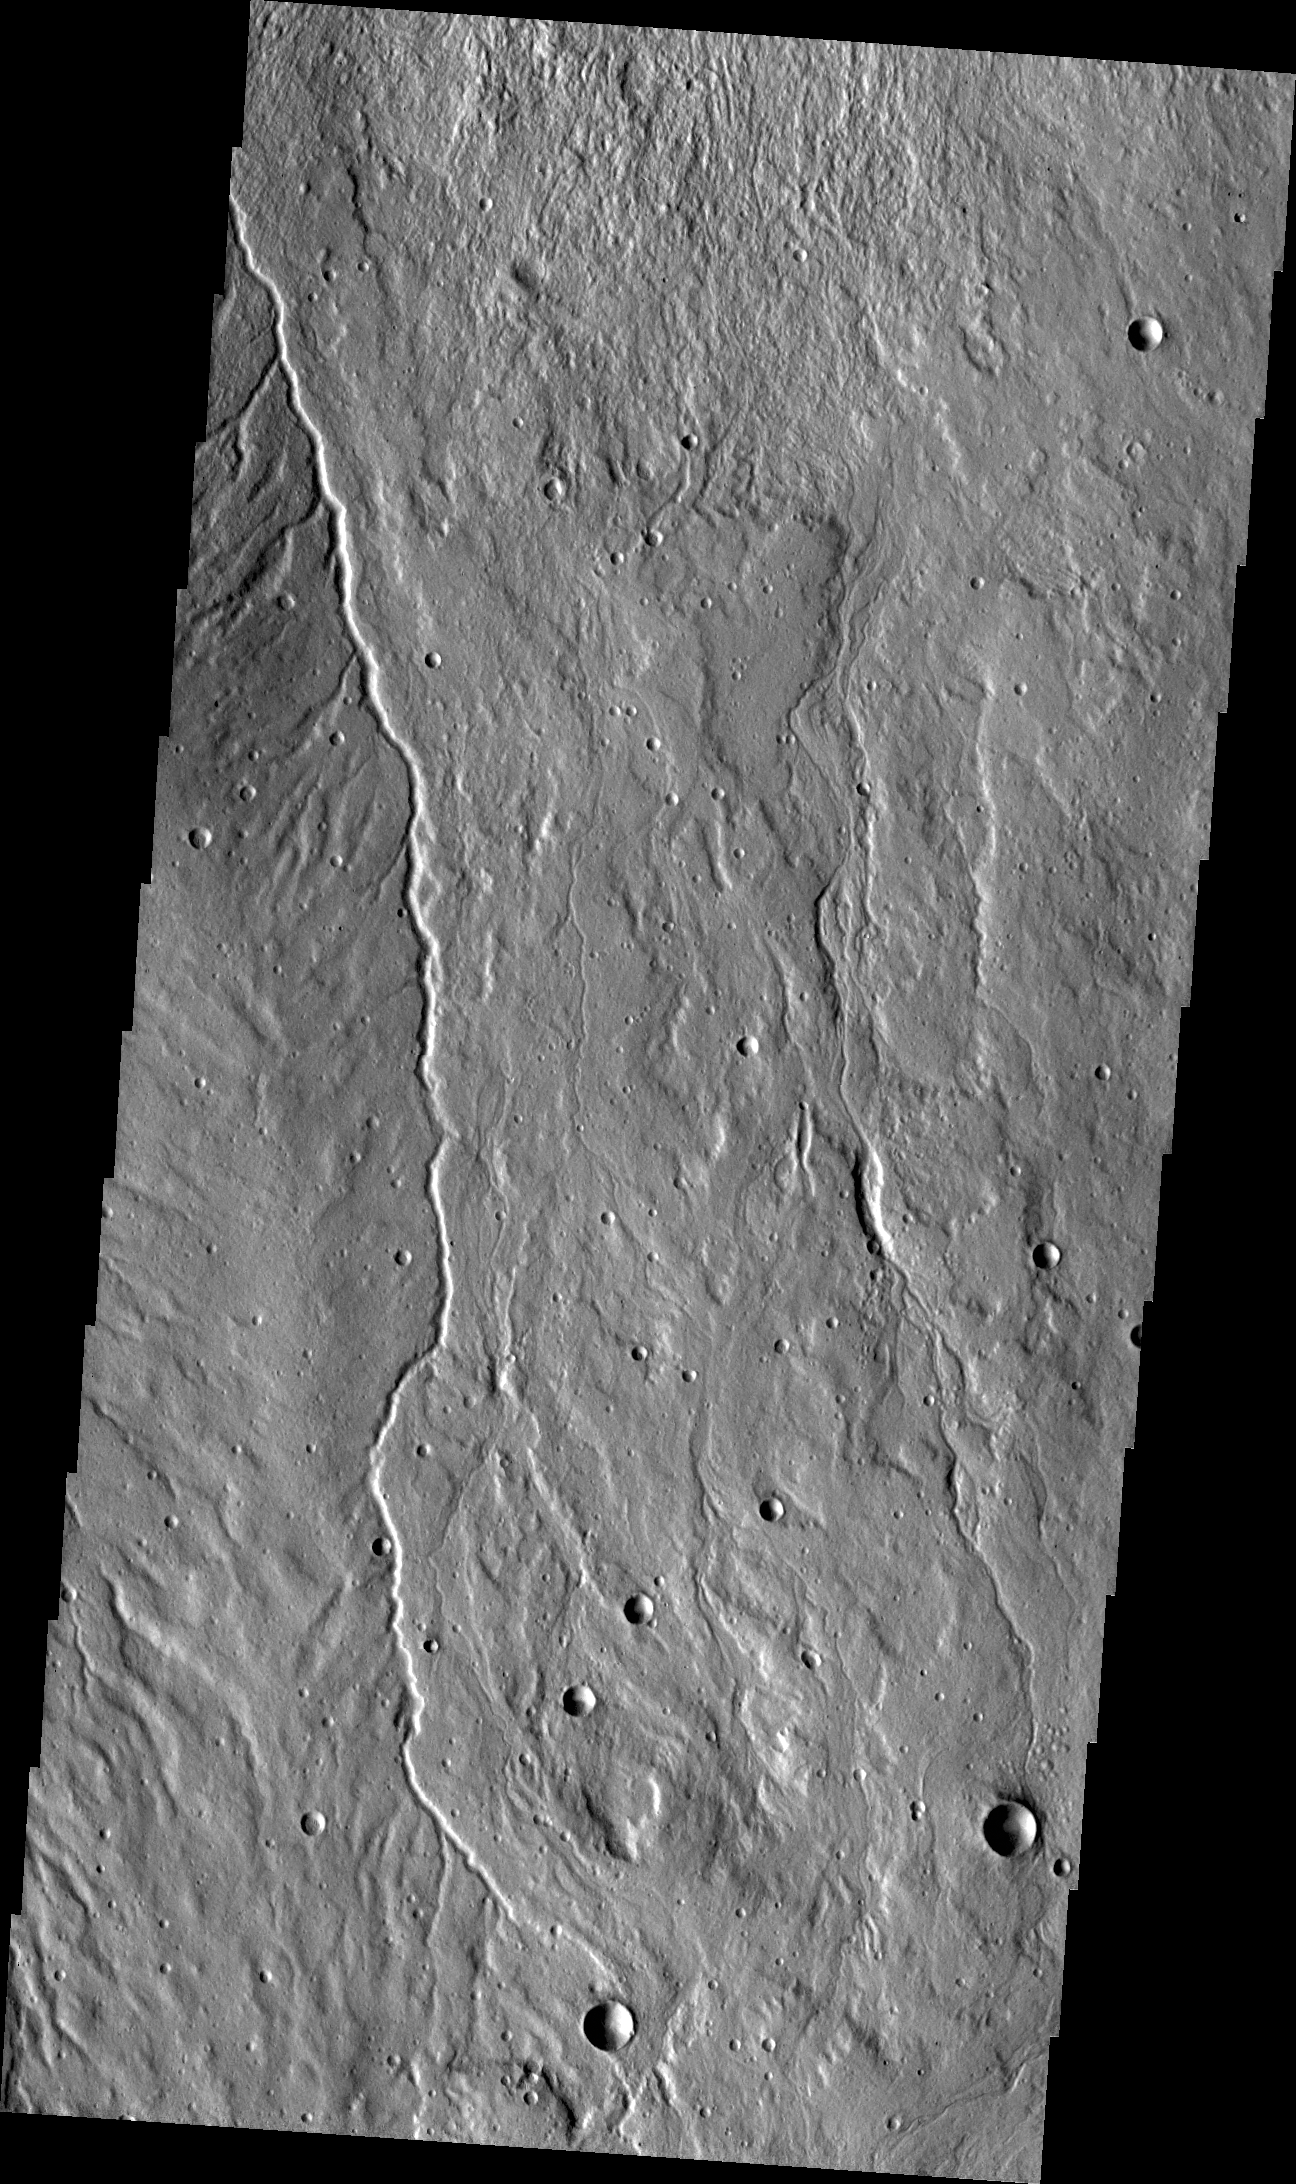

Channel

This small channel is located on the western flank of Alba Mons.

Credit: NASA/JPL/ASU